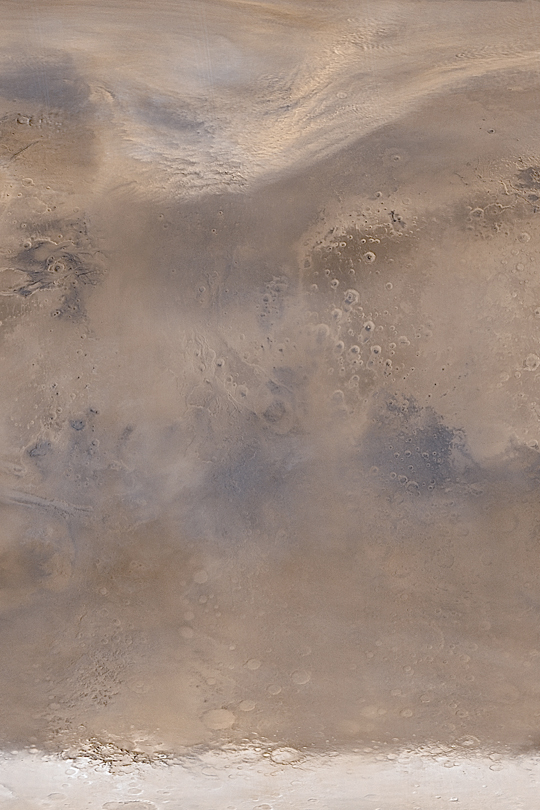

May Dust Storm in Acidalia

MGS MOC Release No. MOC2-374, 28 May 2003

Northern Acidalia Planitia was engulfed in a continent-sized dust storm in mid-May 2003. This composite of Mars Global Surveyor (MGS) Mars Orbiter Camera (MOC) daily global images shows the early autumn dust storm (top 1/4 of the picture) sweeping east-northeast (toward upper right) across the northern plains. Dust storms like these are common in early autumn and generally last about a day or two.

This simple cylindrical view of Mars covers regions from eastern Kasei Valles/northeast Tempe Terra (in the upper left), to central Arabia Terra (center right), Argyre Basin (lower left), Noachis Terra (lower right), and the northern edge of the retreating south polar seasonal frost cap (bottom). Sunlight illuminates the scene from the left.

Credit: NASA/JPL/Malin Space Science Systems